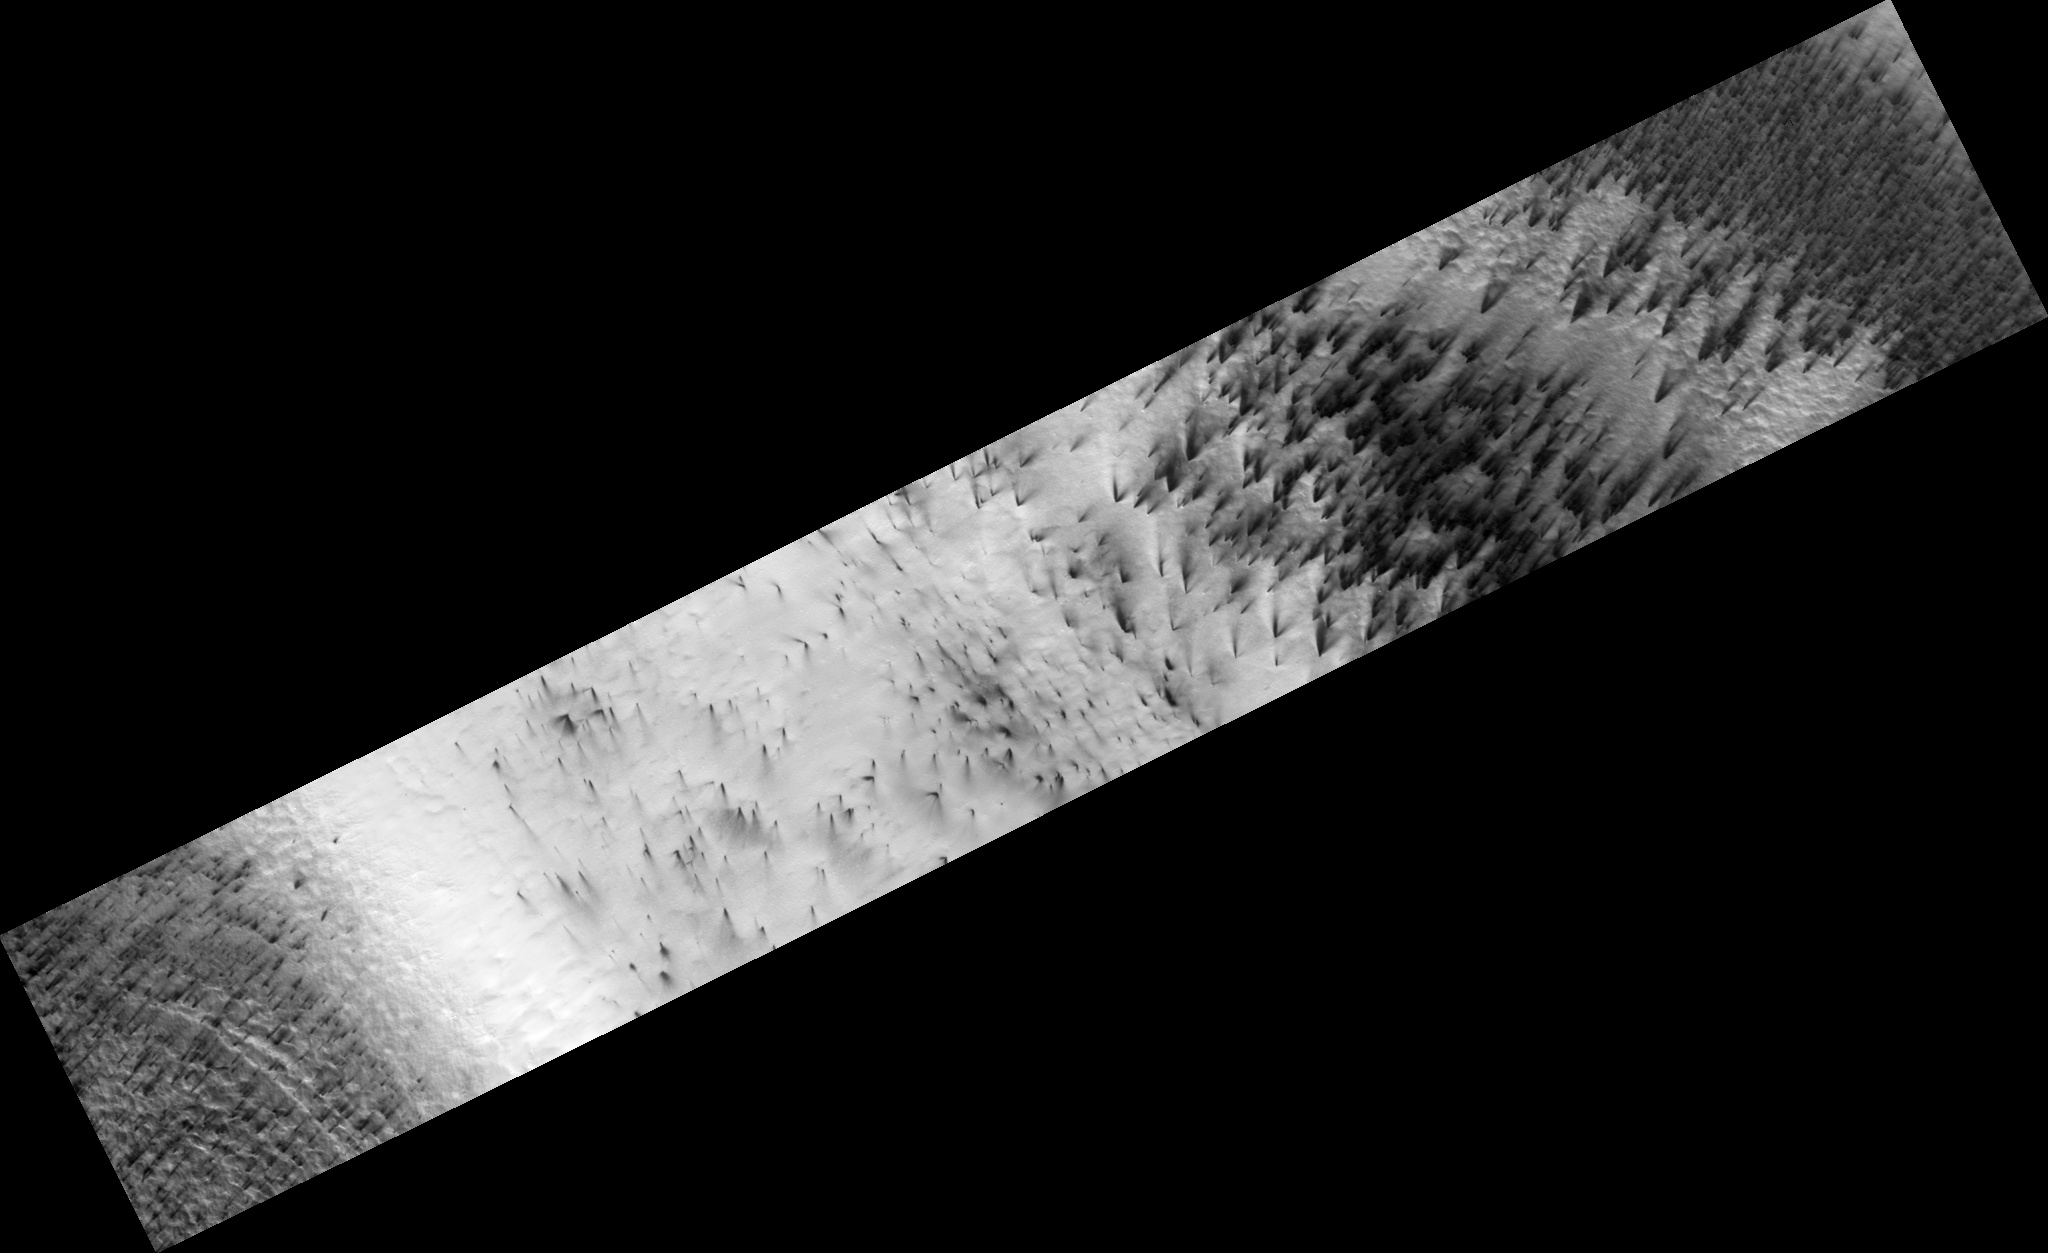

Cryptic Terrain on Mars

Figure 1

There is an enigmatic region near the south pole of Mars known as the “cryptic” terrain. It stays cold in the spring, even as its albedo darkens and the sun rises in the sky.

This region is covered by a layer of translucent seasonal carbon dioxide ice that warms and evaporates from below. As carbon dioxide gas escapes from below the slab of seasonal ice it scours dust from the surface. The gas vents to the surface, where the dust is carried downwind by the prevailing wind.

The channels carved by the escaping gas are often radially organized and are known informally as “spiders” (figure 1).

Observation Geometry
Image PSP_003179_0945 was taken by the High Resolution Imaging Science Experiment (HiRISE) camera onboard the Mars Reconnaissance Orbiter spacecraft on 01-Apr-2007. The complete image is centered at -85.4 degrees latitude, 104.0 degrees East longitude. The range to the target site was 245.9 km (153.7 miles). At this distance the image scale is 49.2 cm/pixel (with 2 x 2 binning) so objects ~148 cm across are resolved. The image shown here has been map-projected to 50 cm/pixel . The image was taken at a local Mars time of 06:19 PM and the scene is illuminated from the west with a solar incidence angle of 78 degrees, thus the sun was about 12 degrees above the horizon. At a solar longitude of 210.8 degrees, the season on Mars is Northern Autumn.

NASA’s Jet Propulsion Laboratory, a division of the California Institute of Technology in Pasadena, manages the Mars Reconnaissance Orbiter for NASA’s Science Mission Directorate, Washington. Lockheed Martin Space Systems, Denver, is the prime contractor for the project and built the spacecraft. The High Resolution Imaging Science Experiment is operated by the University of Arizona, Tucson, and the instrument was built by Ball Aerospace and Technology Corp., Boulder, Colo.

Credit: NASA/JPL-Caltech/University of Arizona